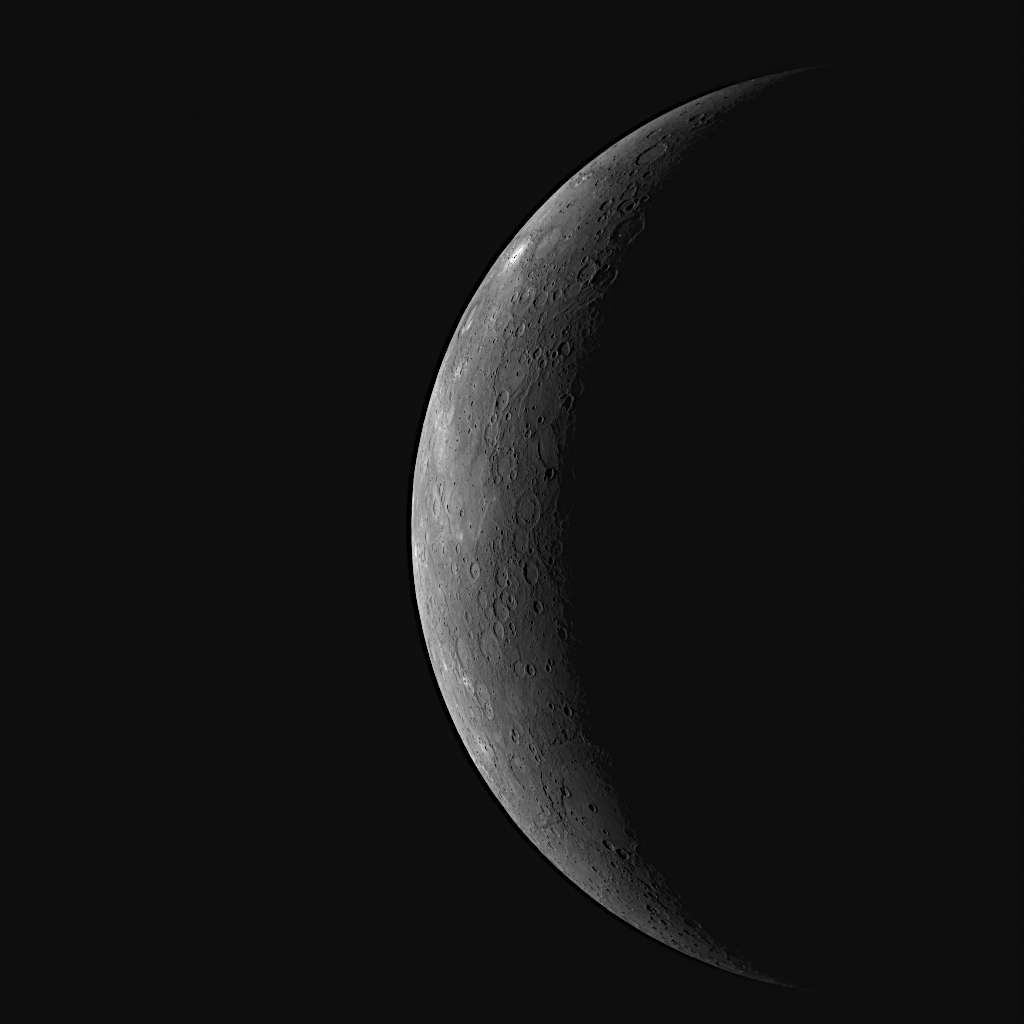

MESSENGER Encounters the Innermost Planet

MESSENGER successfully flew by Mercury yesterday, using Mercury’s gravity to perturb the probe’s path and to help put it on track to become, in March 2011, the first spacecraft ever to orbit the innermost planet in the Solar System. This image, acquired about 89 minutes before the craft’s closest approach to Mercury, resembles the optical navigation images taken leading up to the flyby. The resolution of this image is slightly better than that obtained by the final optical navigation image set (see PIA11244), and the surface visible is newly imaged terrain that was not previously seen by either Mariner 10 or during MESSENGER’s first flyby. However, the added resolution is not the main scientific advancement that will be provided by this image. This WAC image is one of 11 viewed through different narrow-band color filters, the set of which will enable detailed color studies of this newly imaged area. In addition, the Narrow Angle Camera (NAC) acquired a high-resolution mosaic of most of this thin crescent view of Mercury at a resolution better than 0.5 kilometers/pixel (0.3 miles/pixel) that will enable the MESSENGER team to explore this newly imaged region of Mercury’s surface in more detail. Images acquired during the flyby are currently still being transmitted to Earth, and the MESSENGER team is busy examining each of the 1223 as it arrives. When combined with the 64 optical navigation images previously obtained, MDIS acquired a total of 1287 images during the flyby encounter.

Date Acquired: October 6, 2008
Image Mission Elapsed Time (MET): 131764550
Instrument: Wide Angle Camera (WAC) of the Mercury Dual Imaging System (MDIS)
WAC Filter: 1 (700 nanometers)
Resolution: 5 kilometers/pixel (3 miles/pixel)
Scale: Mercury’s diameter is 4880 kilometers (3030 miles)
Spacecraft Altitude: 27,000 kilometers (17,000 miles)

These images are from MESSENGER, a NASA Discovery mission to conduct the first orbital study of the innermost planet, Mercury. For information regarding the use of images, see the MESSENGER image use policy.

Credit: NASA/Johns Hopkins University Applied Physics Laboratory/Carnegie Institution of Washington